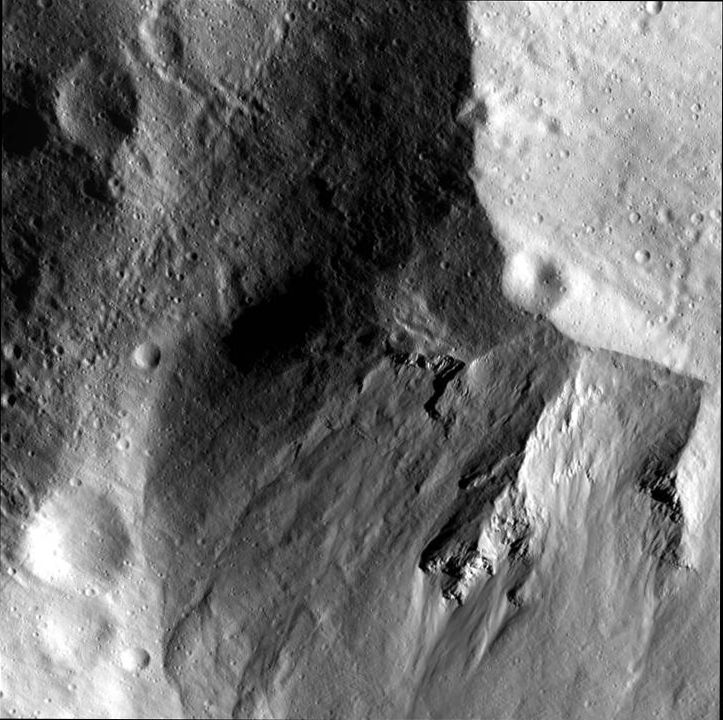

Close-up of Rheasilvia’s Wall

This image from NASA’s Dawn spacecraft shows a close-up view of the wall of the Rheasilvia impact basin on Vesta. Rheasilvia, which is 310 miles or 500 kilometers in diameter, dominates southern Vesta.

This image was obtained by the Dawn framing camera on Dec. 27, 2011, during the spacecraft’s low-altitude mapping orbit (on average 130 miles or 210 kilometers above the surface). Framing camera images from this orbit provide the first look at the detailed geology of the basin, where rock or fractured rock is exposed within the basin wall. The scene covers approximately 170 square miles (430 square kilometers).

Credit: NASA/JPL-Caltech/UCLA/MPS/DLR/IDA